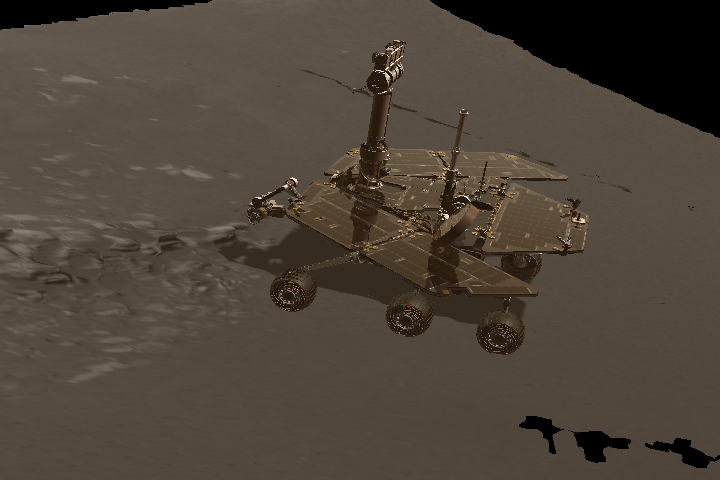

Inspector Gadget

This image is a still from a computer-generated animation showing the Mars Exploration Rover inspecting the rock dubbed Stone Mountain with its instrument deployment device, or arm.

Credit: NASA/JPL